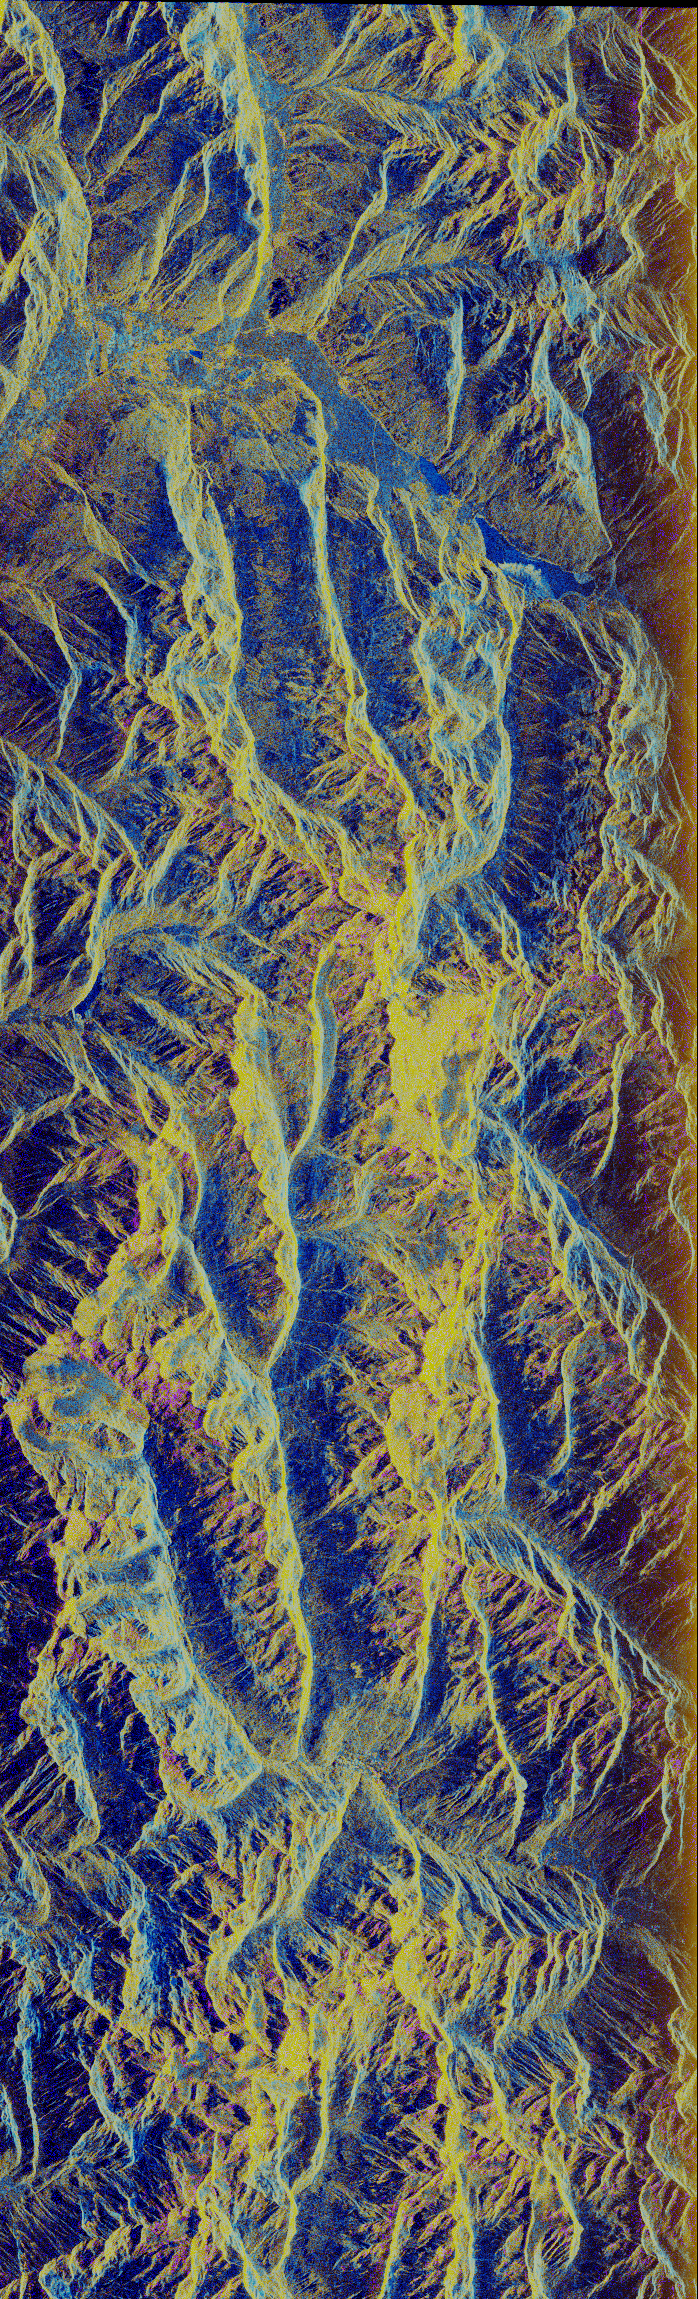

Space Radar Image of Oetzal, Austria

This image is a false-color composite of Oetzal, Austria located in the Central Alps centered at 46.8 degrees north latitude, 10.70 degrees east longitude, at the border between Switzerland (top), Italy (left) and Austria (right and bottom). The area shown is 50 kilometers (30 miles) south of Innsbruck, Austria. This image was acquired by the Spaceborne Imaging Radar-C and X-Band Synthetic Aperture Radar (SIR-C/X-SAR) aboard the space shuttle Endeavour on its 14th orbit. Oetztal is a SIR-C/X-SAR hydrology supersite. Approximately one quarter of this image is covered by glaciers, the largest of which, Gepatschferner, is visible as a triangular yellow patch in the center of the scene. The summits of the main peaks reach elevations between 3,500 and 3,768 meters (11,500 and 12,362 feet) above sea level. The tongues of the glaciers are descending from elevated plateaus down into narrow valleys which were formed during the last ice age. This color image was produced in C-band using multi-polarization information (red=CHV, green=CVV,blue=CVV/CHV). The blue areas are lakes (Gepatsch dam at center right; Lake Muta at top right) and glacier ice. The yellow areas are slopes facing the radar and areas of dry snow. Purple corresponds to slopes facing away from the radar. Yellow in the valley bottom corresponds to tree covered areas. There is 30 to 50 centimeters (12 to 20 inches) of dry, fresh snow on the glaciers, and about 10 centimeters (4 inches) in the valley at the city of Vent, Austria (center). At these data were taken, the weather was cold, with snow and thick fog. The entire area would appear white to an optical sensor because it is all covered under a winter snowpack. Researchers are interested in Oetztal because knowing how glaciers shrink and grow over time is an important indication of climatic change.

Spaceborne Imaging Radar-C and X-Synthetic Aperture Radar (SIR-C/X-SAR) is part of NASA’s Mission to Planet Earth (MTPE). The radars illuminate Earth with microwaves allowing detailed observations at any time, regardless of weather or sunlight conditions. SIR-C/X-SAR uses three microwave wavelengths: L-band (24 cm), C-band (6 cm) and X-band (3 cm). The multi-frequency data will be used by the international scientific community to better understand the global environment and how it is changing. The SIR-C/X-SAR data, complemented by aircraft and ground studies, will give scientists clearer insights into those environmental changes which are caused by nature and those changes which are induced by human activity.

SIR-C was developed by NASA’s Jet Propulsion Laboratory. X-SAR was developed by the Dornier and Alenia Spazio companies for the German space agency, Deutsche Agentur fuer Raumfahrtangelegenheiten (DARA), and the Italian space agency, Agenzia Spaziale Italiana (ASI).

Credit: NASA/JPL-Caltech